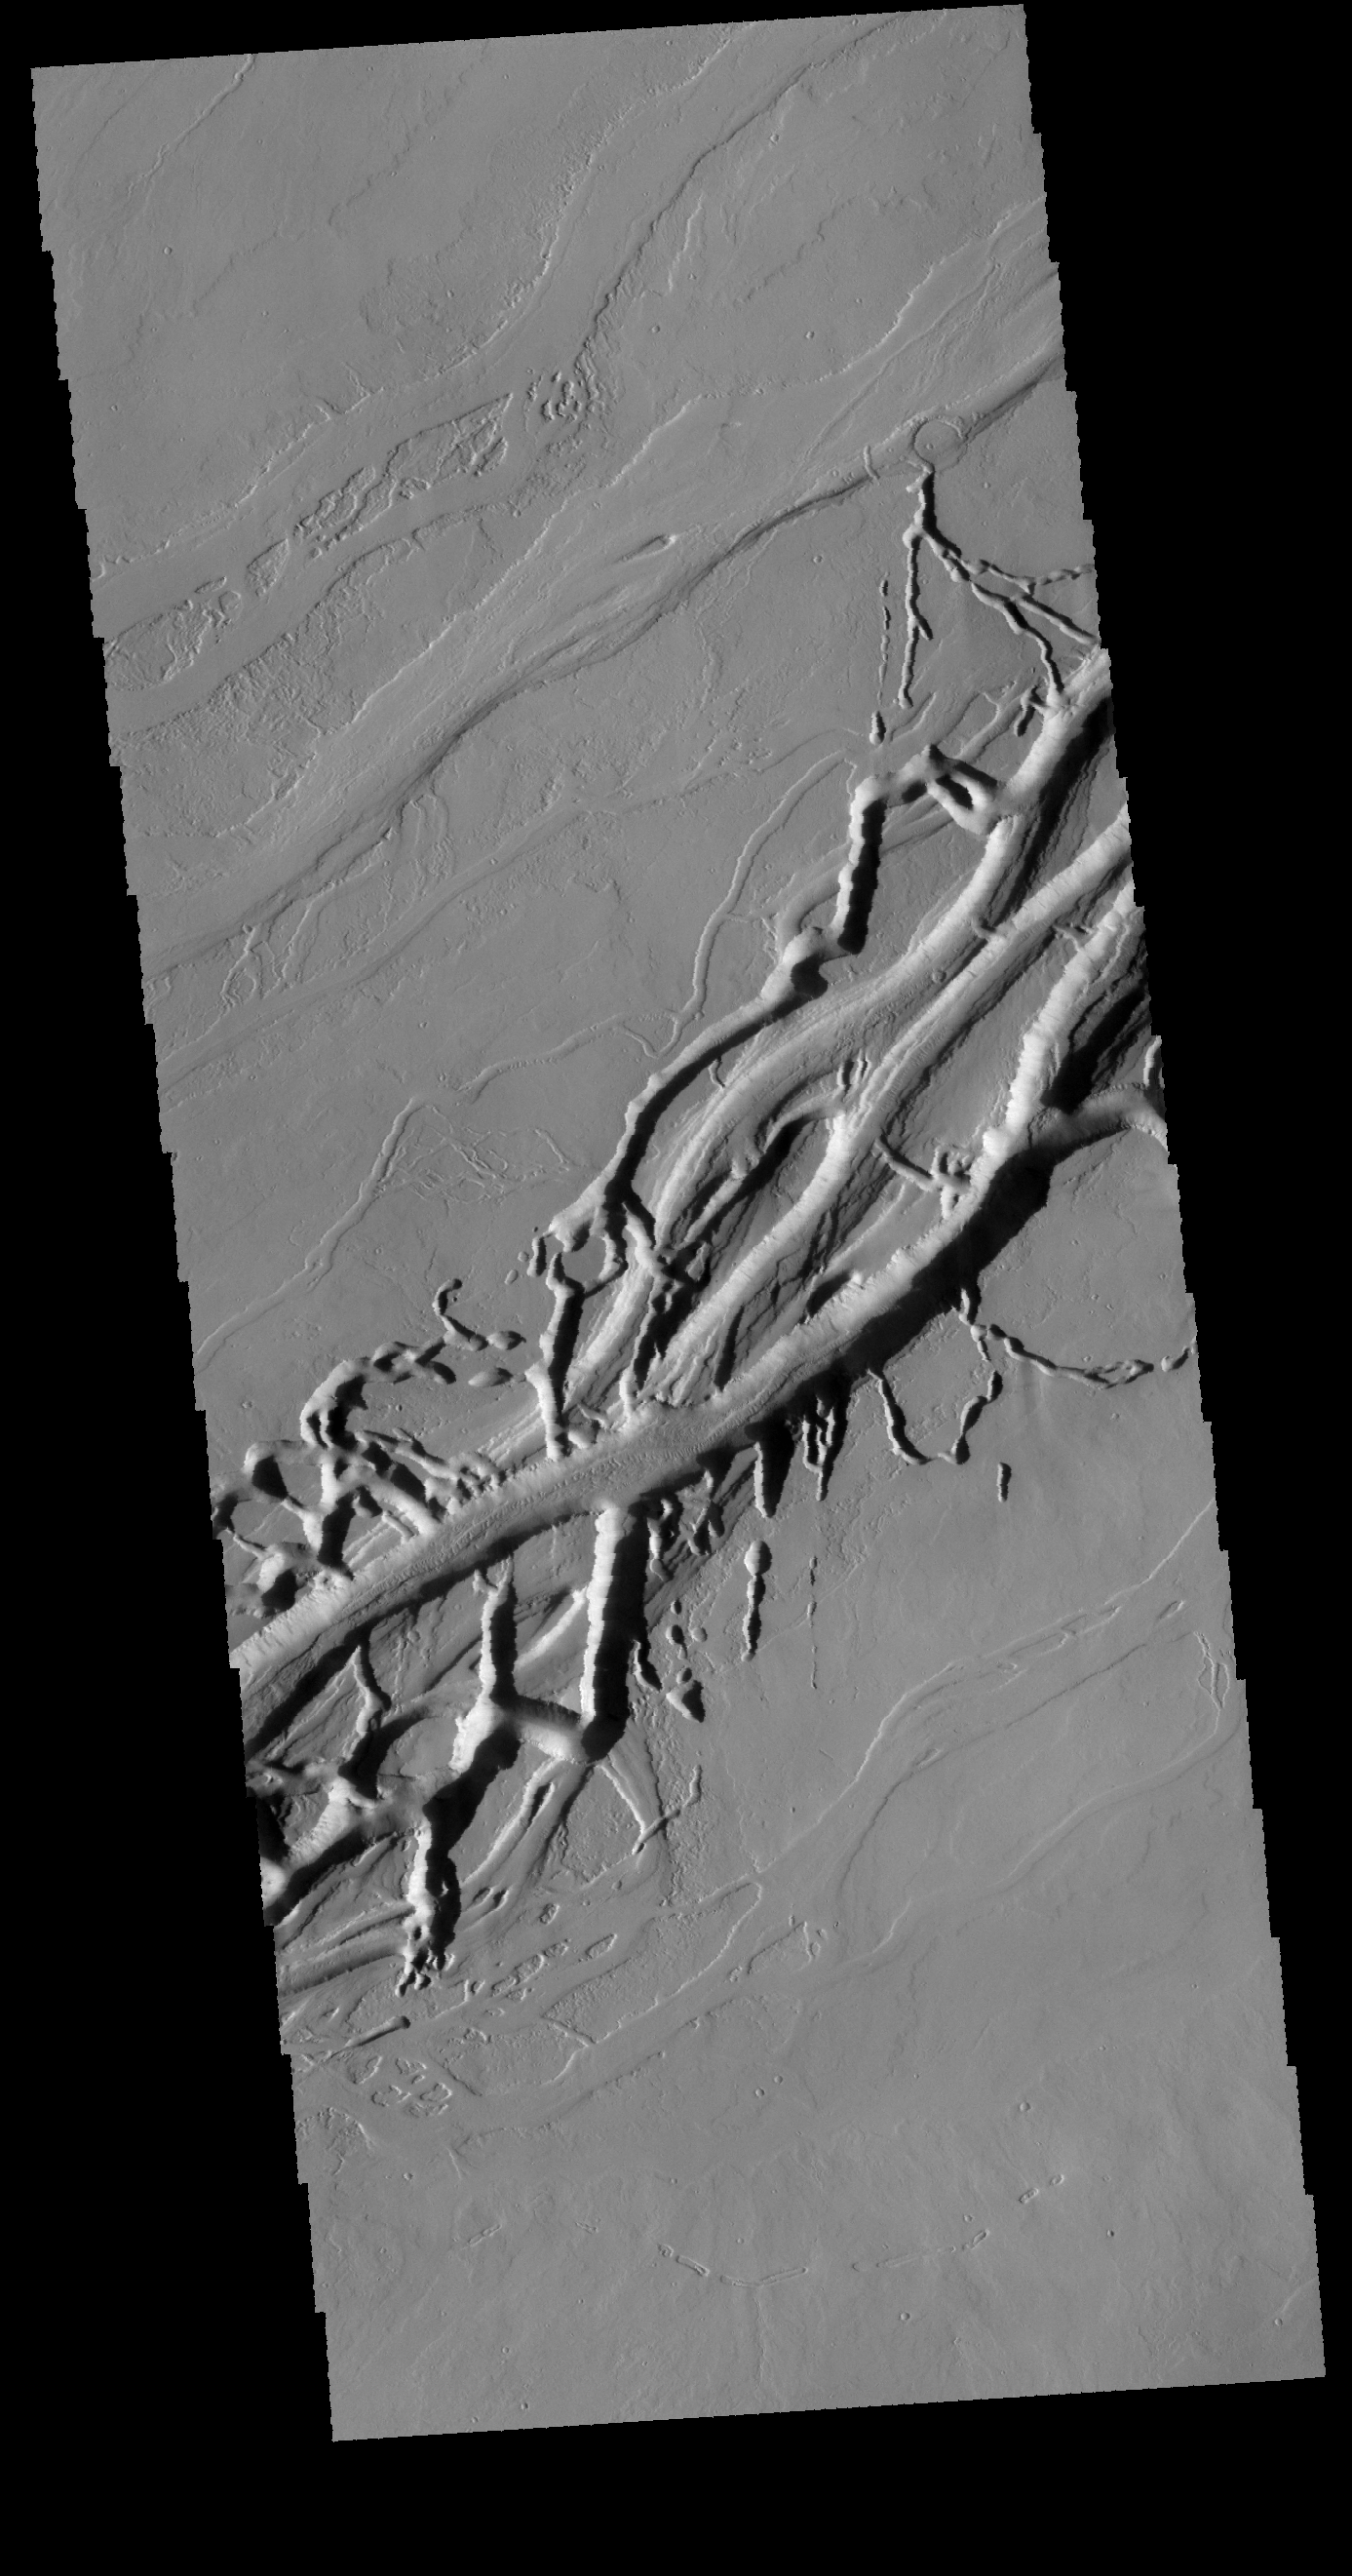

Olympica Fossae

Located on the extensive lava plains between Olympus Mons and Alba Mons, these complex intersecting valleys were created by lava flow. Volcanic flows occurred both along the surface and in buried lava tubes.

Credit: NASA/JPL-Caltech/ASU